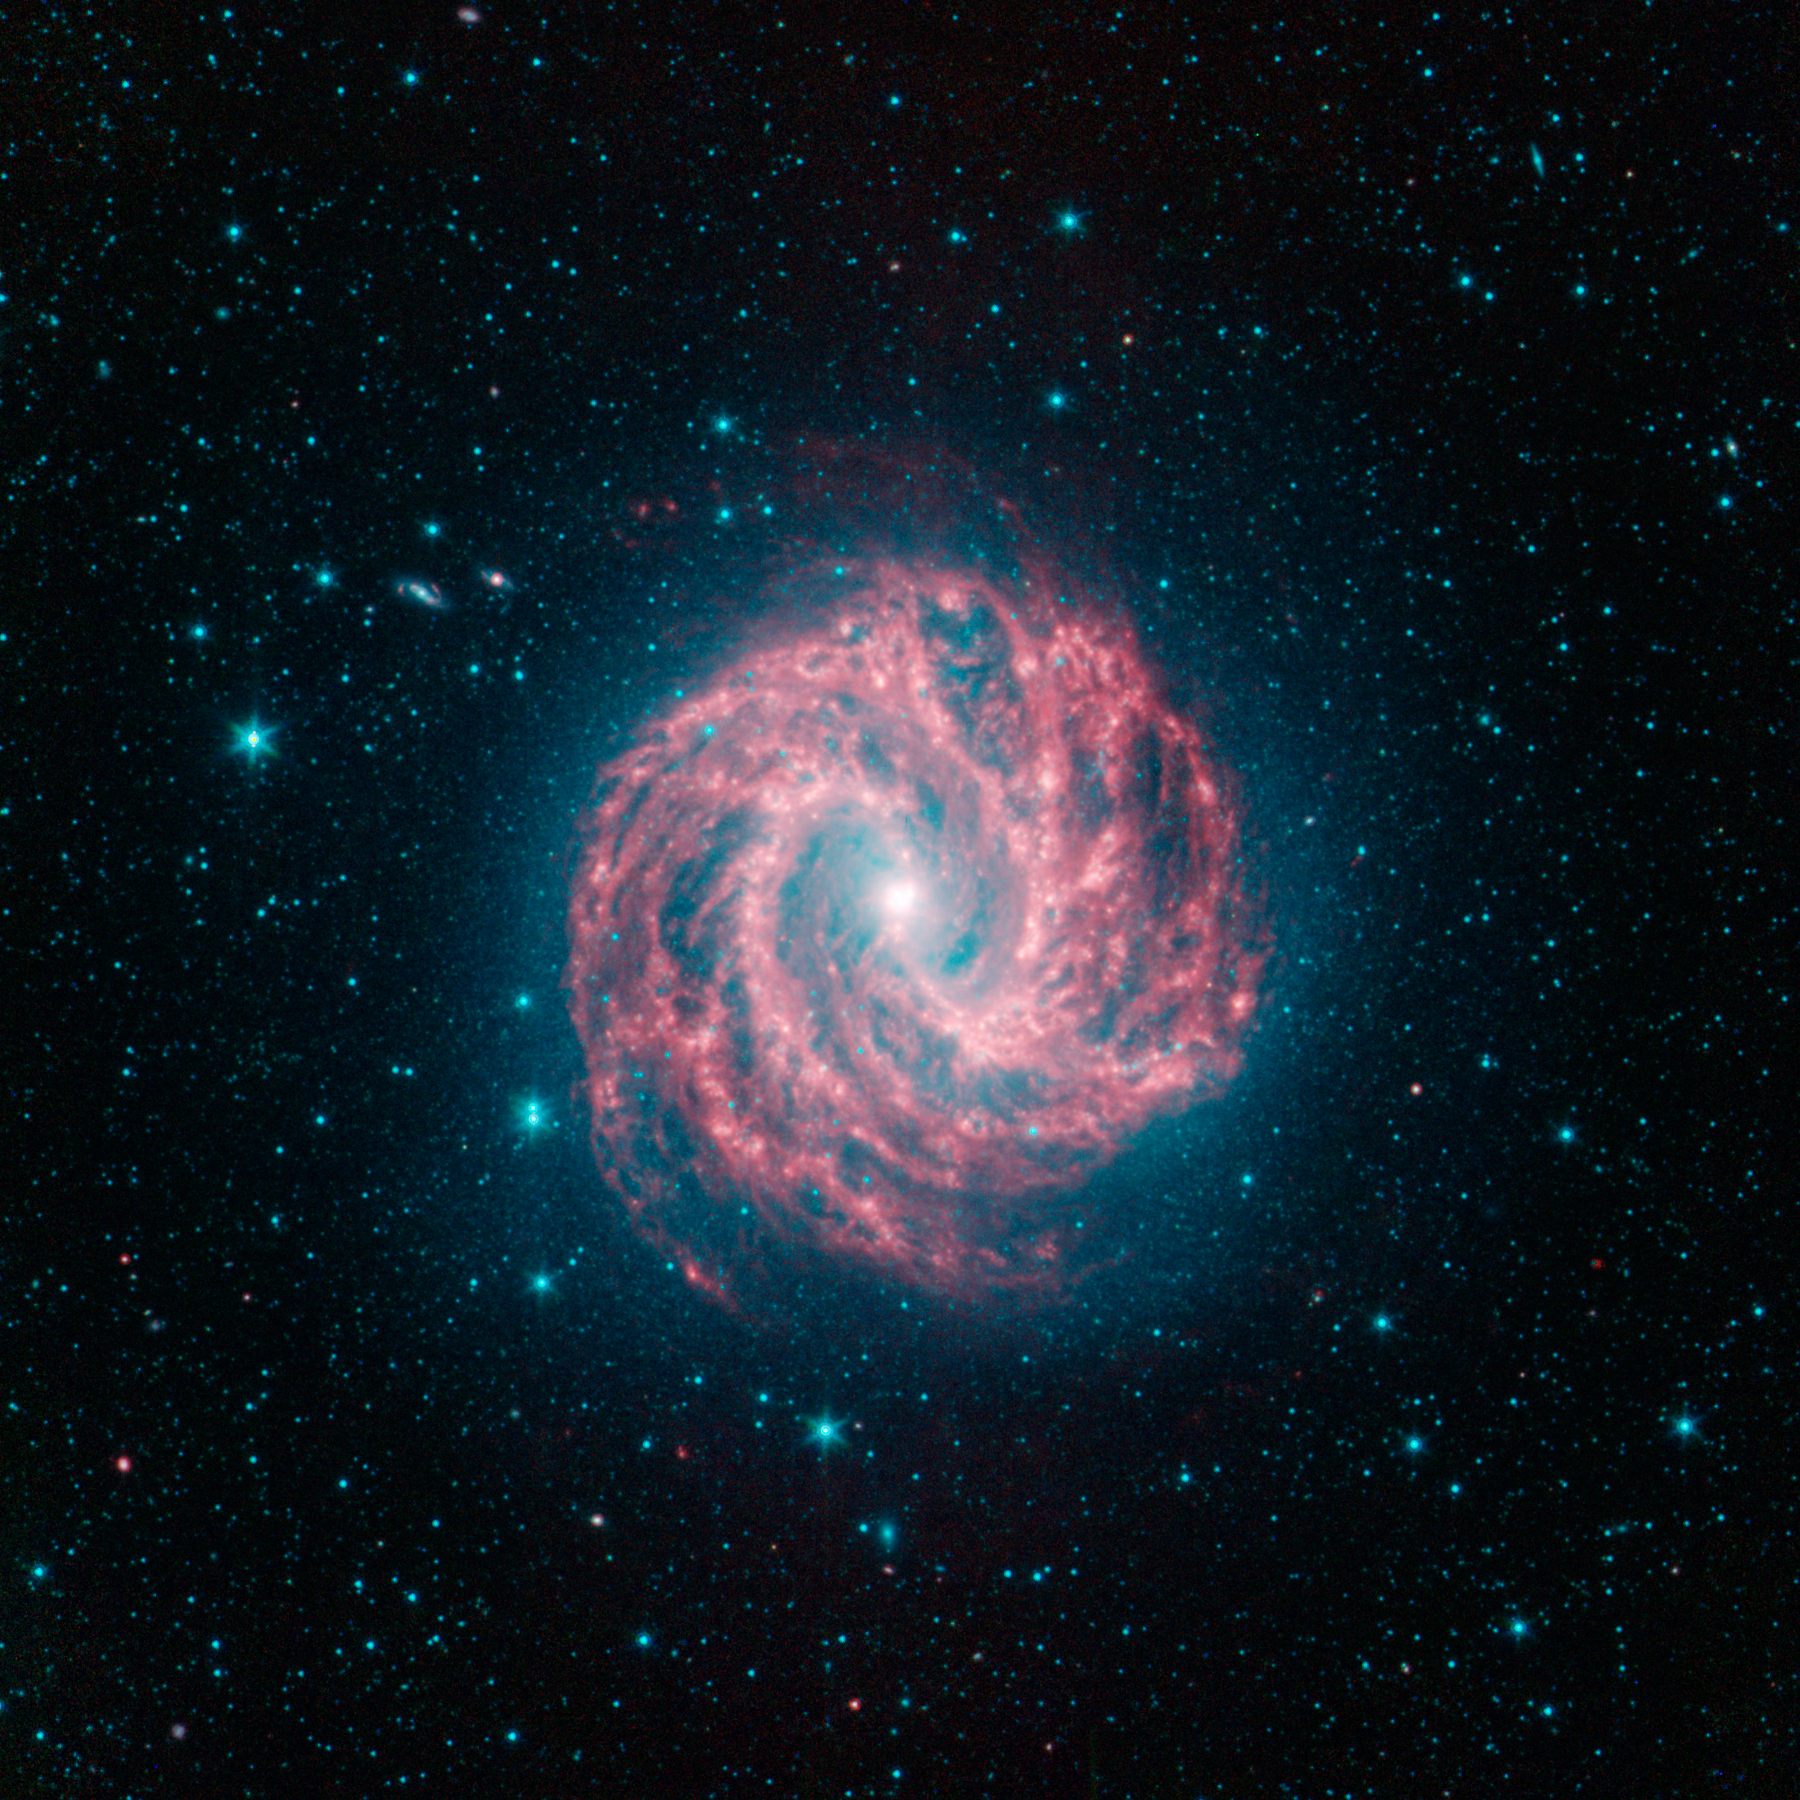

M83 The Milky Ways Smaller Cousin

This spectacular spiral galaxy is known to astronomers as Messier 83. Colloquially, it is also called the Southern Pinwheel due to its similarity to the more northerly Pinwheel galaxy Messier 101. NASAs Spitzer Space Telescope shows us, in spectacular detail, the infrared structure of what many think of as our own Milky Way galaxys smaller cousin.

Living in the middle of the Milky Ways disk, we see our galaxy only from an obstructed vantage point that is both inside-out and edge-on. We see Messier 83 nearly face-on, giving us a chance to really map out its disk in great detail. This information helps astronomers figure out what our own galaxy would look like if we could warp out to a better vantage point.

Like the Milky Way, Messier 83 is classified as a barred spiral galaxy due to the bar-like pattern of stars that run through its center. This bar region is more interesting in the infrared since we can also see the open s shaped curve of dust (red) cutting through the more linear stellar bar (blue-cyan).

This arc of inner dust connects up with the more tightly wound spiral arms in the outer disk, seen here as bright green-red ridges. Between the main spiral arms we also see a complex webbing of dust that permeates the entire disk.

While Messier 83 is about 15 million light years away, it is actually one of the closest barred spiral galaxies in the sky. This gives astronomers an excellent chance to study a galaxy that, although half as big, seems very similar in structure to our own Milky Way galaxy.

Infrared light with wavelengths of 3.6 and 4.5 microns are displayed in blue and green showing primarily the glow from starlight. 8 micron light is rendered in red; the contribution from starlight at 8 microns was subtracted out from the data to better show the dust structures near the galaxys center.

Credit: NASA/JPL-Caltech